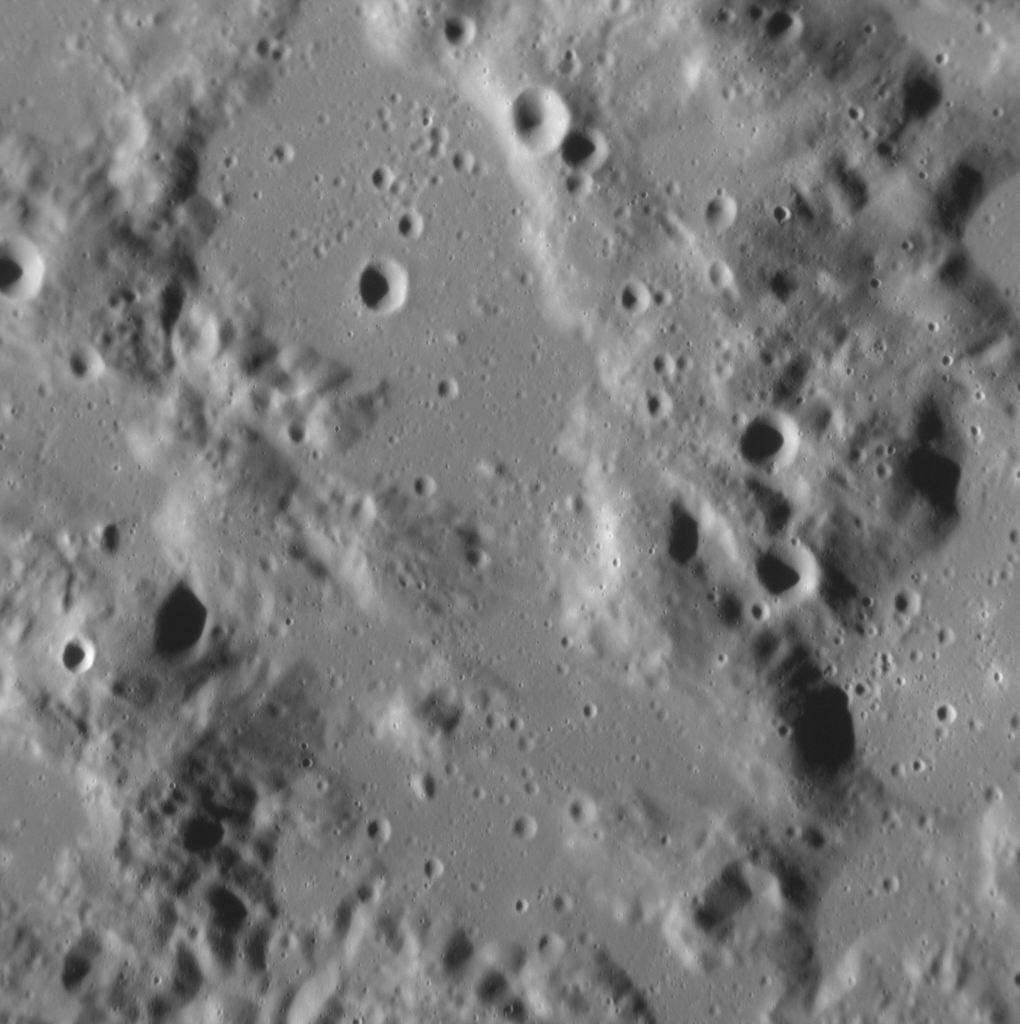

Eject! Eject! Eject!

We have seen the ejecta deposit of the Raditladi basin before, but not at this resolution. Here, the smooth patches of surface are solidified ponds of impact melt, rock liquefied by the tremendous heat of the impact explosion that formed Raditladi. The rougher, higher-standing terrain is either solid ejecta deposited around the impact site, or part of the original surface that predates the basin’s formation.

This image was acquired as a high-resolution targeted observation. Targeted observations are images of a small area on Mercury’s surface at resolutions much higher than the 200-meter/pixel morphology base map. It is not possible to cover all of Mercury’s surface at this high resolution, but typically several areas of high scientific interest are imaged in this mode each week.

Date acquired: November 19, 2012
Image Mission Elapsed Time (MET): 261770877
Image ID: 2981602
Instrument: Narrow Angle Camera (NAC) of the Mercury Dual Imaging System (MDIS)
Center Latitude: 29.06°
Center Longitude: 115.13° E
Resolution: 27 meters/pixel
Scale: The field of view is ~25 km (16 mi.) from top to bottom
Incidence Angle: 68.0°
Emission Angle: 27.4°
Phase Angle: 95.4°
North is to the bottom of this image

The MESSENGER spacecraft is the first ever to orbit the planet Mercury, and the spacecraft’s seven scientific instruments and radio science investigation are unraveling the history and evolution of the Solar System’s innermost planet. Visit the Why Mercury? section of this website to learn more about the key science questions that the MESSENGER mission is addressing. During the one-year primary mission, MDIS acquired 88,746 images and extensive other data sets. MESSENGER is now in a year-long extended mission, during which plans call for the acquisition of more than 80,000 additional images to support MESSENGER’s science goals.

For information regarding the use of images, see the MESSENGER image use policy.

Credit: NASA/Johns Hopkins University Applied Physics Laboratory/Carnegie Institution of Washington